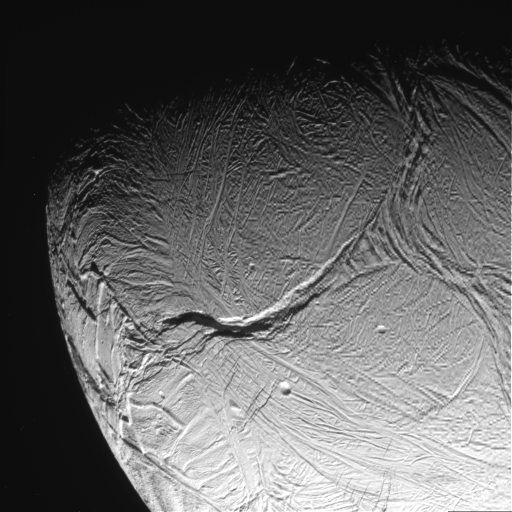

Enceladus Oct. 9, 2008 Flyby – Posted Image #3

This image was taken during Cassini’s extremely close encounter with Enceladus on Oct. 9, 2008.

The image was taken with the Cassini spacecraft narrow-angle camera on Oct. 9, 2008, a distance of approximately 42,000 kilometers (26,000 miles) from Enceladus. Image scale is 503 meters (1,650 feet) per pixel.

The Cassini-Huygens mission is a cooperative project of NASA, the European Space Agency and the Italian Space Agency. The Jet Propulsion Laboratory, a division of the California Institute of Technology in Pasadena, manages the mission for NASA’s Science Mission Directorate, Washington, D.C. The Cassini orbiter and its two onboard cameras were designed, developed and assembled at JPL. The imaging operations center is based at the Space Science Institute in Boulder, Colo.

Credit: NASA/JPL/Space Science Institute